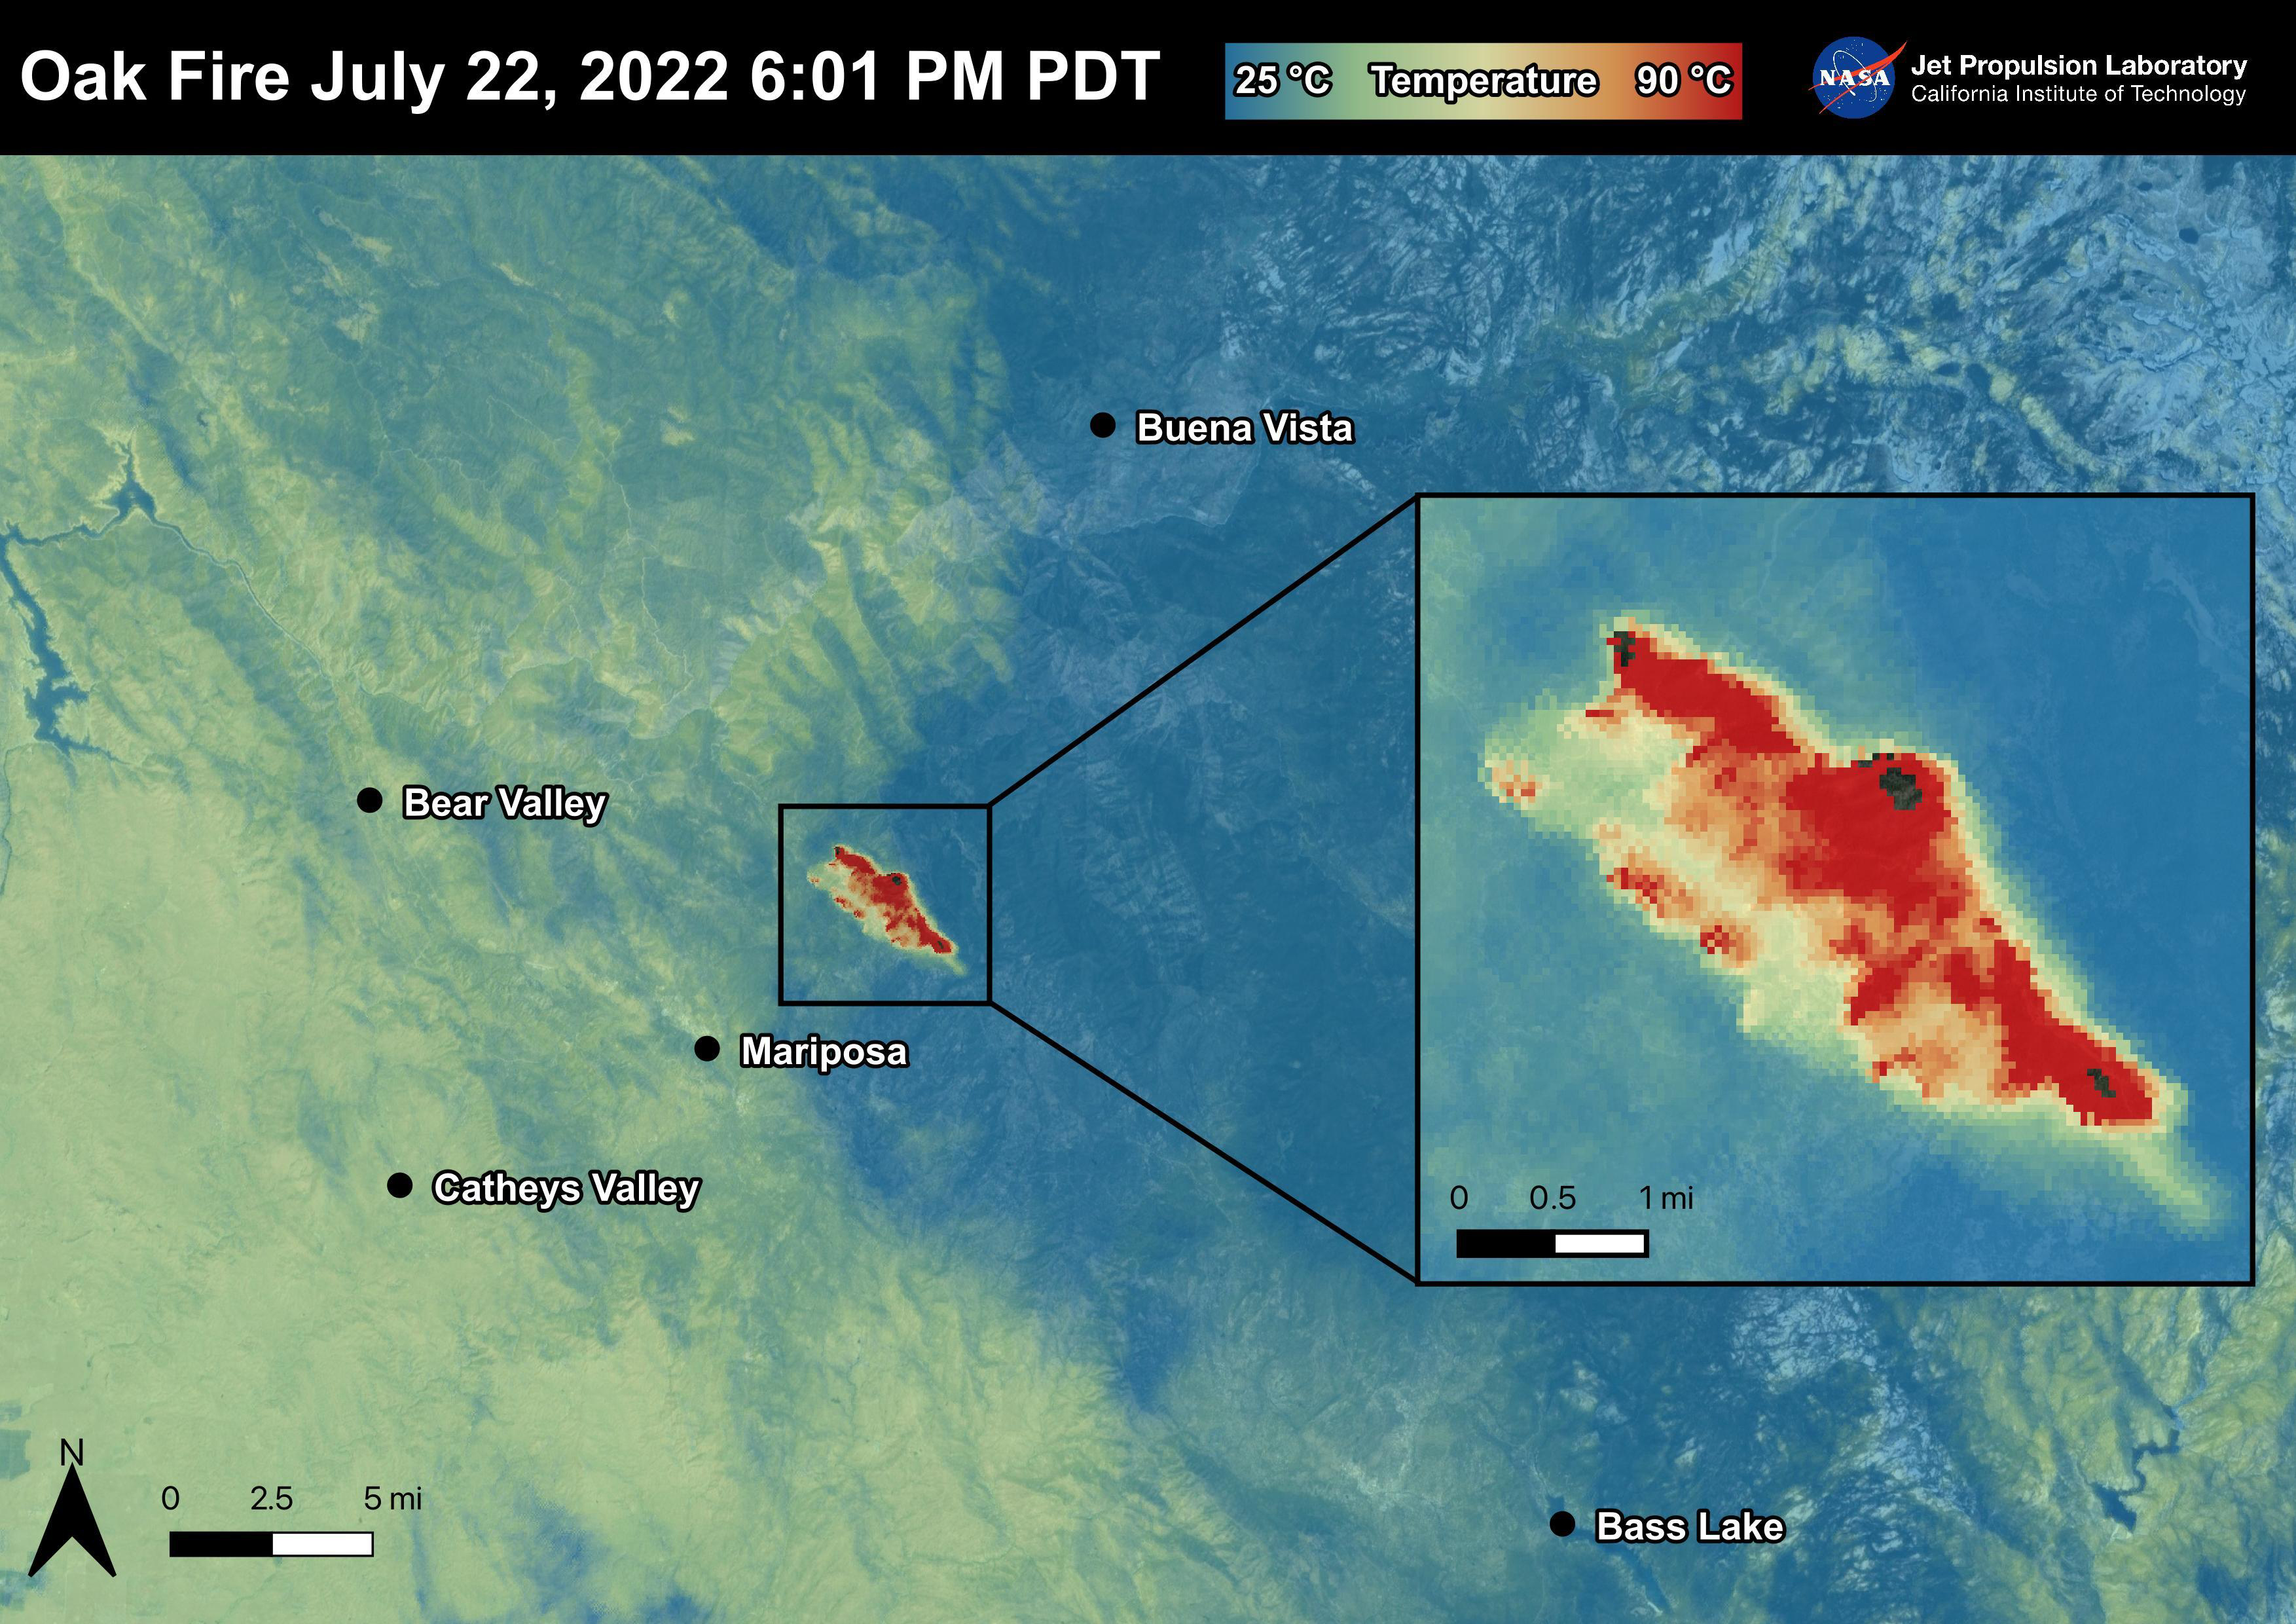

The Oak Fire

The Oak Fire started on July 22nd, 2022 at 2:10 PM PDT near Carstens Road and Highway 140 in Mariposa County, west of Yosemite. The fire has burned over 19,000 acres. In the first few days of the Oak Fire, over 1,400 structures were threatened, 3 were damaged, and 41 destroyed. Evacuation orders and road closures were issued throughout the region. The Oak Fire was captured in an ECOSTRESS Land Surface Temperature image on July 22nd with temperatures exceeding 90 degrees Celsius.

ECOSTRESS is a thermal instrument on the International Space Station that measures the temperature of the ground, which is hotter than the air temperature during the day. It was launched to the space station in 2018. Its primary mission is to identify critical thresholds of water use and water stress in plants and to detect the timing, location, and predictive factors leading to plant water uptake decline and/or cessation. The nature of the high-resolution data provided by ECOSTRESS allows it to record heat related phenomena such as heat waves and wildfires.

The ECOSTRESS mission launched to the International Space Station on June 29, 2018. NASA’s Jet Propulsion Laboratory, a division of Caltech in Pasadena, California, built and manages the mission for the Earth Science Division in the Science Mission Directorate at NASA Headquarters in Washington. ECOSTRESS is an Earth Venture Instrument mission; the program is managed by NASA’s Earth System Science Pathfinder program at NASA’s Langley Research Center in Hampton, Virginia.

Credit: NASA/JPL-Caltech